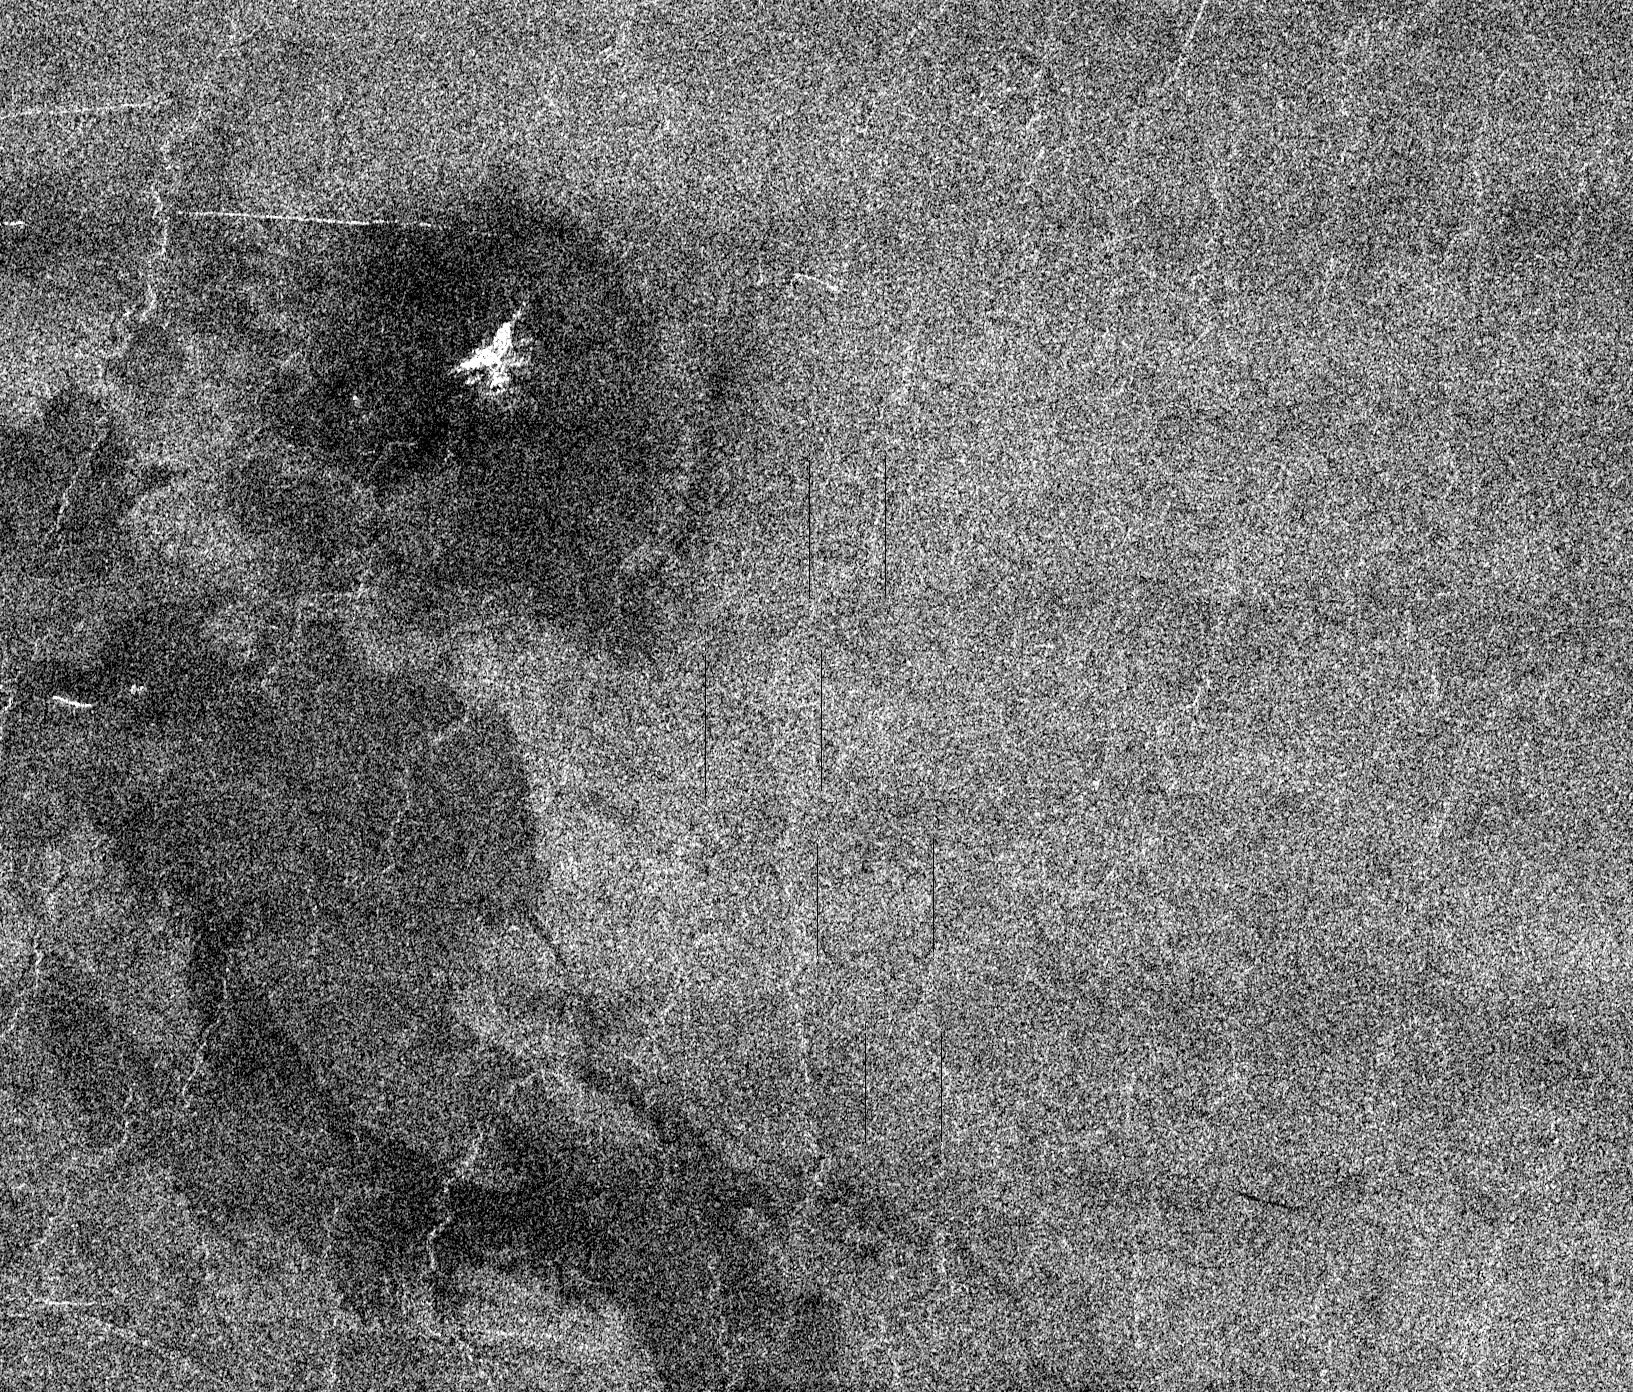

Venus – Possible Remnants of a Meteoroid in Lakshmi Region

This full resolution mosaiced image covers an area of approximately 100 kilometers by 120 kilometers (62 by 74 miles) and is located in the Lakshmi region of Venus at 47 degrees north latitude and 334 east longitude. Due to the dense Venusian atmosphere, primary impact craters of less than a 3 kilometer (2 mile) diameter are nonexistent. The dark circular region and associated central bright feature in this image are thought to be the remnants of a meteoroid smaller than the size necessary to create an impact crater entering the atmosphere at a low velocity (approximately 350 meters/second.) The central bright feature appears to be a cluster of small secondary impacts, ejecta and debris from the original meteor that broke up in the atmosphere. Even though most of the meteorite did not hit the surface, the atmospheric shock wave could be great enough to modify the surrounding region. One explanation for this radar dark circular formation, called dark margins, could be that the shock wave was energetic enough to pulverize the surface (smooth surfaces generally appear radar dark.) Another explanation is that the surface could be blanketed by a fine material that was formed by the original meteor’s breakup through the atmosphere. More than half of the impact craters on Venus have associated dark margins, and most of these are prominently located left of center of the crater. This is another effect which could be caused by the dense atmosphere of Venus.

Credit: NASA/JPL